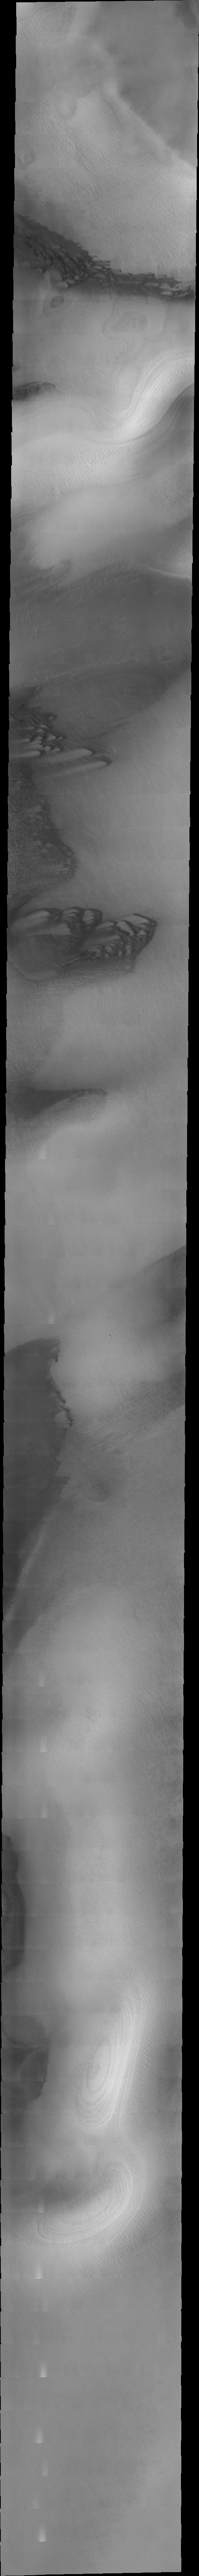

Polar Dunes

The dark sand dunes in this VIS image are located on the South Polar cap near Reynolds Crater.

Image information: VIS instrument. Latitude -77.1N, Longitude 197.9E. 34 meter/pixel resolution.

Please see the THEMIS Data Citation Note for details on crediting THEMIS images.

Note: this THEMIS visual image has not been radiometrically nor geometrically calibrated for this preliminary release. An empirical correction has been performed to remove instrumental effects. A linear shift has been applied in the cross-track and down-track direction to approximate spacecraft and planetary motion. Fully calibrated and geometrically projected images will be released through the Planetary Data System in accordance with Project policies at a later time.

NASA’s Jet Propulsion Laboratory manages the 2001 Mars Odyssey mission for NASA’s Office of Space Science, Washington, D.C. The Thermal Emission Imaging System (THEMIS) was developed by Arizona State University, Tempe, in collaboration with Raytheon Santa Barbara Remote Sensing. The THEMIS investigation is led by Dr. Philip Christensen at Arizona State University. Lockheed Martin Astronautics, Denver, is the prime contractor for the Odyssey project, and developed and built the orbiter. Mission operations are conducted jointly from Lockheed Martin and from JPL, a division of the California Institute of Technology in Pasadena.

Credit: NASA/JPL/ASU